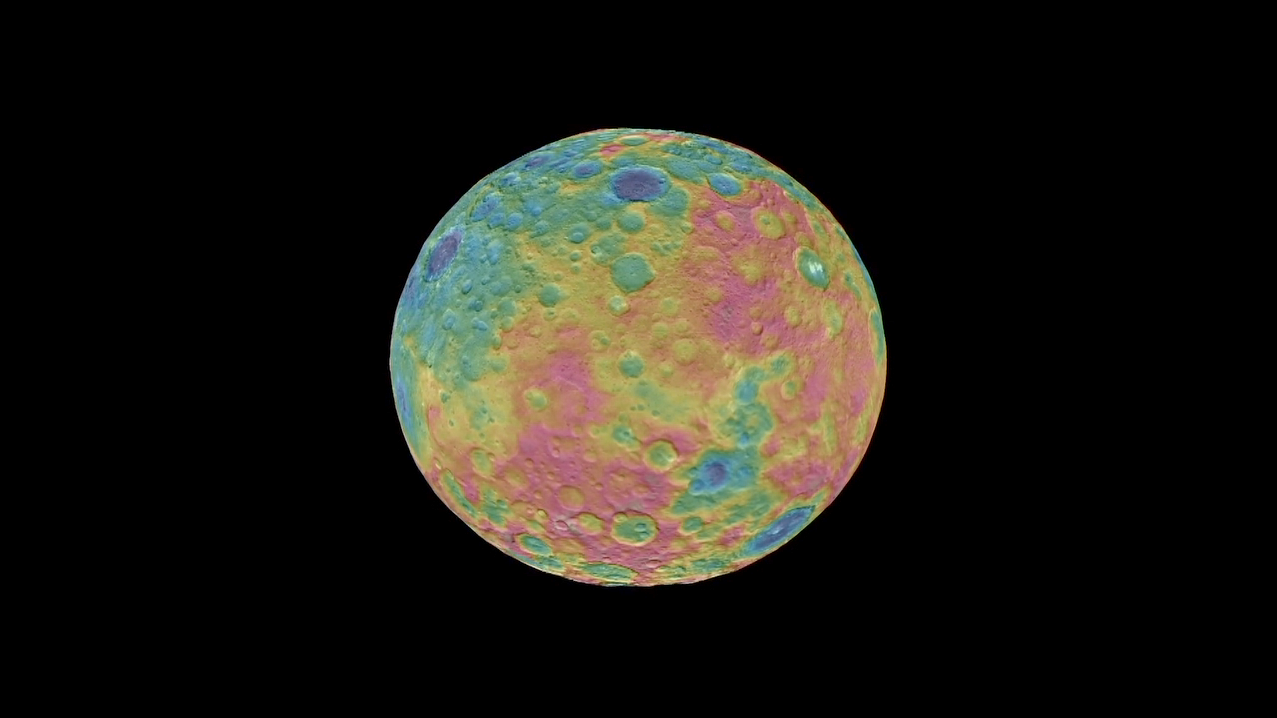

Ceres Topographic Globe Animation

This animation shows a color-coded map from NASA’s Dawn mission revealing the highs and lows of topography on the surface of dwarf planet Ceres.

The color scale extends 3.7 miles (6 kilometers) below the surface in purple to 3.7 miles (6 kilometers) above the surface in brown. The brightest features (those appearing nearly white) — including the well-known bright spots within a crater in the northern hemisphere — are simply reflective areas, and do not represent elevation.

The topographic map was constructed from analyzing images from Dawn’s framing camera taken from varying sun and viewing angles. The map was combined with an image mosaic of Ceres and projected onto a 3-D shape model of the dwarf planet to create the animation.

Dawn’s mission is managed by JPL for NASA’s Science Mission Directorate in Washington. Dawn is a project of the directorate’s Discovery Program, managed by NASA’s Marshall Space Flight Center in Huntsville, Alabama. UCLA is responsible for overall Dawn mission science. Orbital ATK, Inc., in Dulles, Virginia, designed and built the spacecraft. The German Aerospace Center, the Max Planck Institute for Solar System Research, the Italian Space Agency and the Italian National Astrophysical Institute are international partners on the mission team.

Credit: NASA/JPL-Caltech/UCLA/MPS/DLR/IDA/PSI